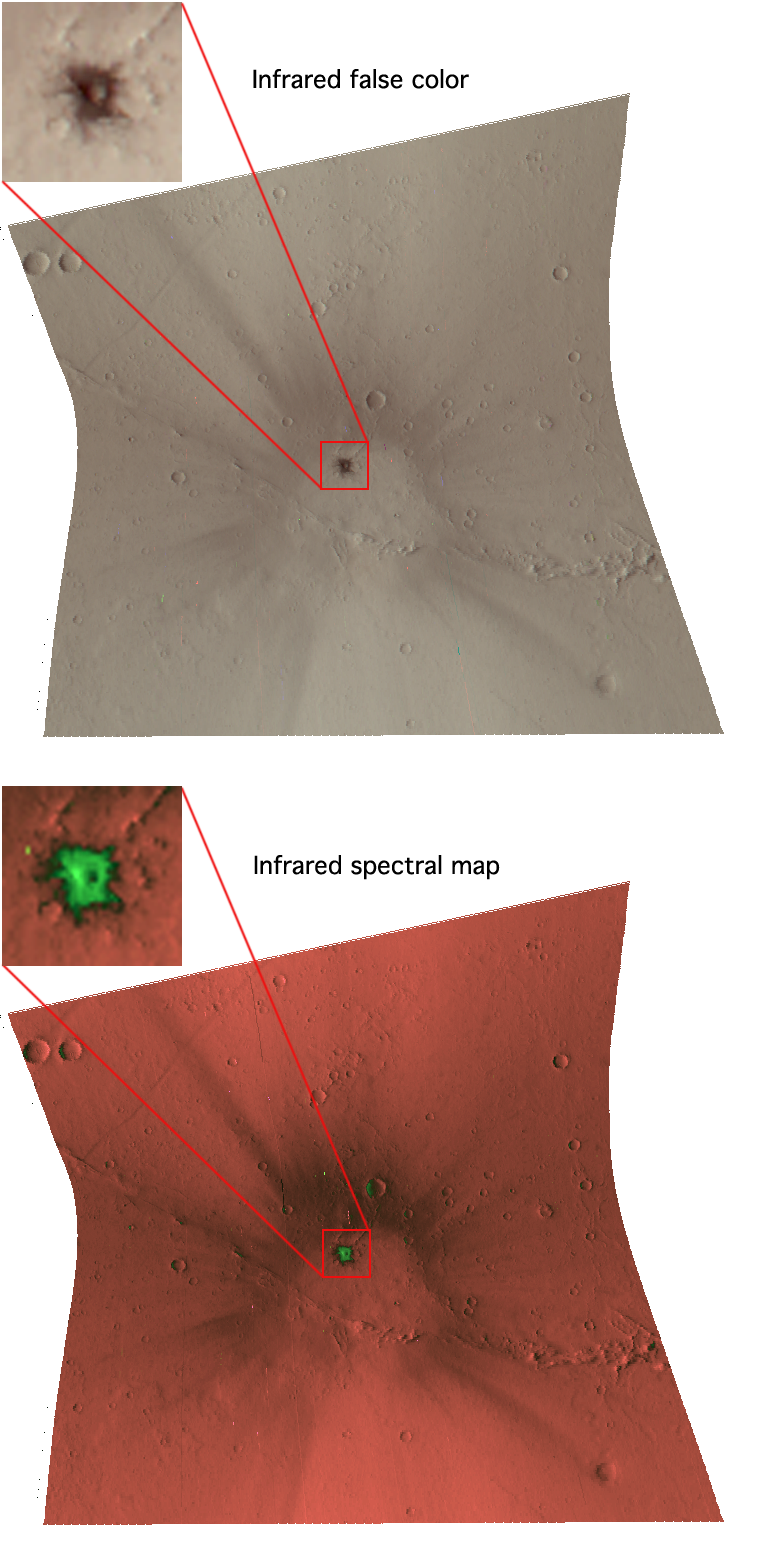

A Fresh Crater Drills to Tharsis Bedrock

The Compact Reconnaissance Imaging Spectrometer for Mars (CRISM) took this image of a newly formed impact crater in the Tharsis region of Mars at 1316 UTC (8:16 a.m. EST) on Jan. 13, 2007, near 17.0 degrees north latitude, 246.4 degrees east longitude. CRISM’s image was taken in 544 colors covering 0.36-3.92 micrometers, and shows features as small as 20 meters (66 feet) across. The region covered by the image is just over 10 kilometers (6 miles) wide at its narrowest point.

The Tharsis region is a high volcanic plateau that stands about 5 kilometers (3 miles) above the surrounding plains. The rocks forming Tharsis are younger than in most parts of mars, as evidenced by their low density of craters. The best estimate of their age is comparable to the age of Shergotty-class meteorites thought to originate from Mars. However, Tharsis is covered by a nearly unbroken, meters-thick layer of dust that has frustrated all attempts to measure its bedrock composition remotely, and to determine if it matches the composition of Shergotty-class meteorites.

The recent discovery of dark, newly formed impact craters on Mars has provided the CRISM team a chance, finally, to measure the rocks that make up Tharsis. Over the lifetime of the Mars Global Surveyor mission, its high-resolution Mars Orbiter Camera monitored the surface and documented the very recent formation of some two dozen small impact craters. Several of them are in Tharsis and pierce the plateau’s dust blanket to expose bedrock. MRO’s instruments have been trained on these “drill holes” into Mars’ volcanic crust, including the crater shown here.

The top image was constructed from three infrared wavelengths that usually highlight compositional variations. This image shows the impact crater, a ring of dark, excavated rock (inset), and a surrounding system of rays. Crater rays are common around young impact craters, and they form when ejected boulders reimpact the surface and stir up the local rock and soil. The colors are bland because the scene is dominated by dust except for the dark crater and the ejecta immediately surrounding it.

The bottom image is a spectral map constructed using measurements of the 544-color spectra that separate dust and rock. The bright, deep orange areas are undisturbed dust. The crater rays’ chocolate color in this rendition shows that they are slightly darker, more packed-down soil that was exposed by reimpacting boulders. The bright green color immediately around the new crater (inset) is where mafic rock (rock rich in the iron- and magnesium-containing minerals pyroxene and olivine) have been exposed.

CRISM’s mission: Find the spectral fingerprints of aqueous and hydrothermal deposits and map the geology, composition and stratigraphy of surface features. The instrument will also watch the seasonal variations in Martian dust and ice aerosols, and water content in surface materials — leading to new understanding of the climate.

The Compact Reconnaissance Imaging Spectrometer for Mars (CRISM) is one of six science instruments on NASA’s Mars Reconnaissance Orbiter. Led by The Johns Hopkins University Applied Physics Laboratory, the CRISM team includes expertise from universities, government agencies and small businesses in the United States and abroad.

Credit: NASA/JPL/JHUAPL